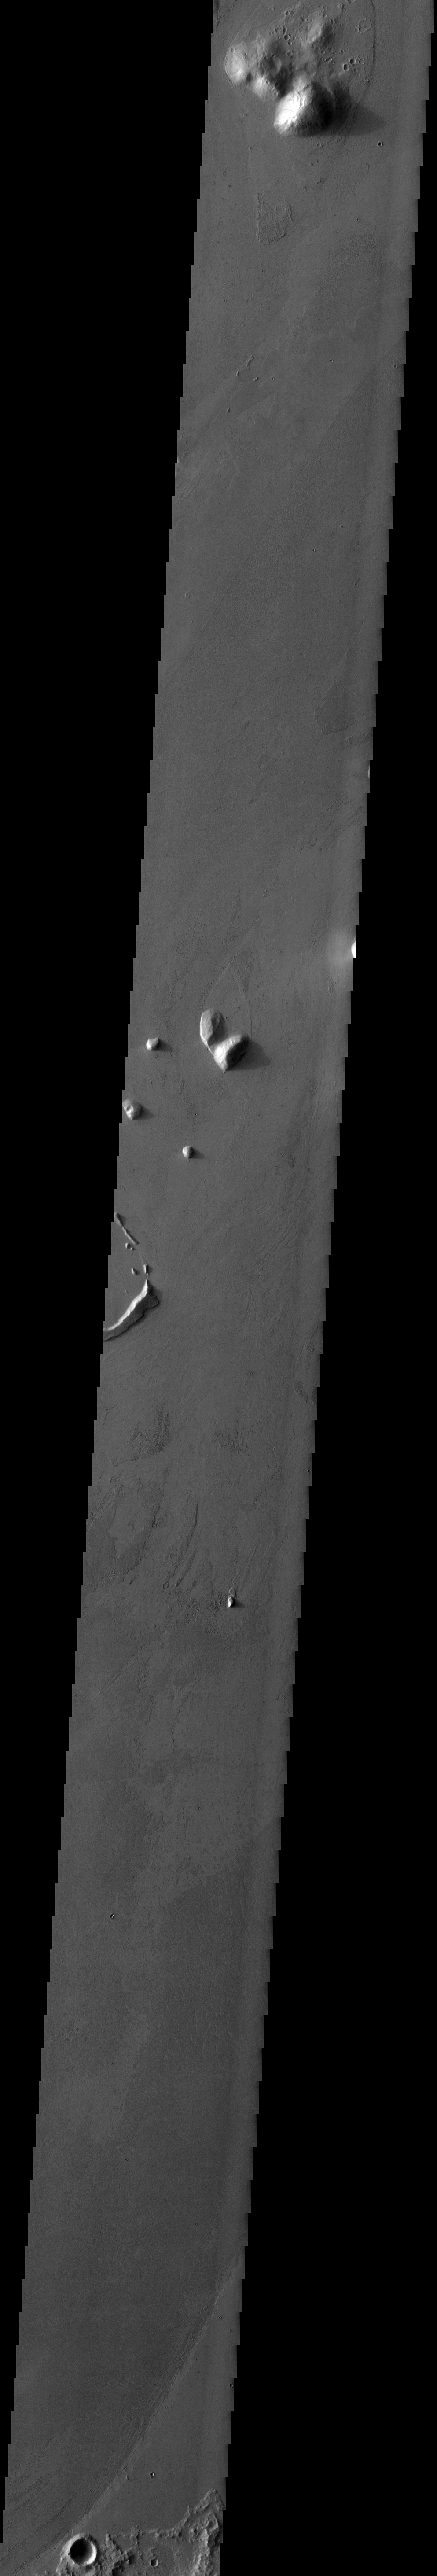

Marte Vallis

The streamlined islands in this VIS image are part of Marte Vallis.

Credit: NASA/JPL-Caltech/ASU